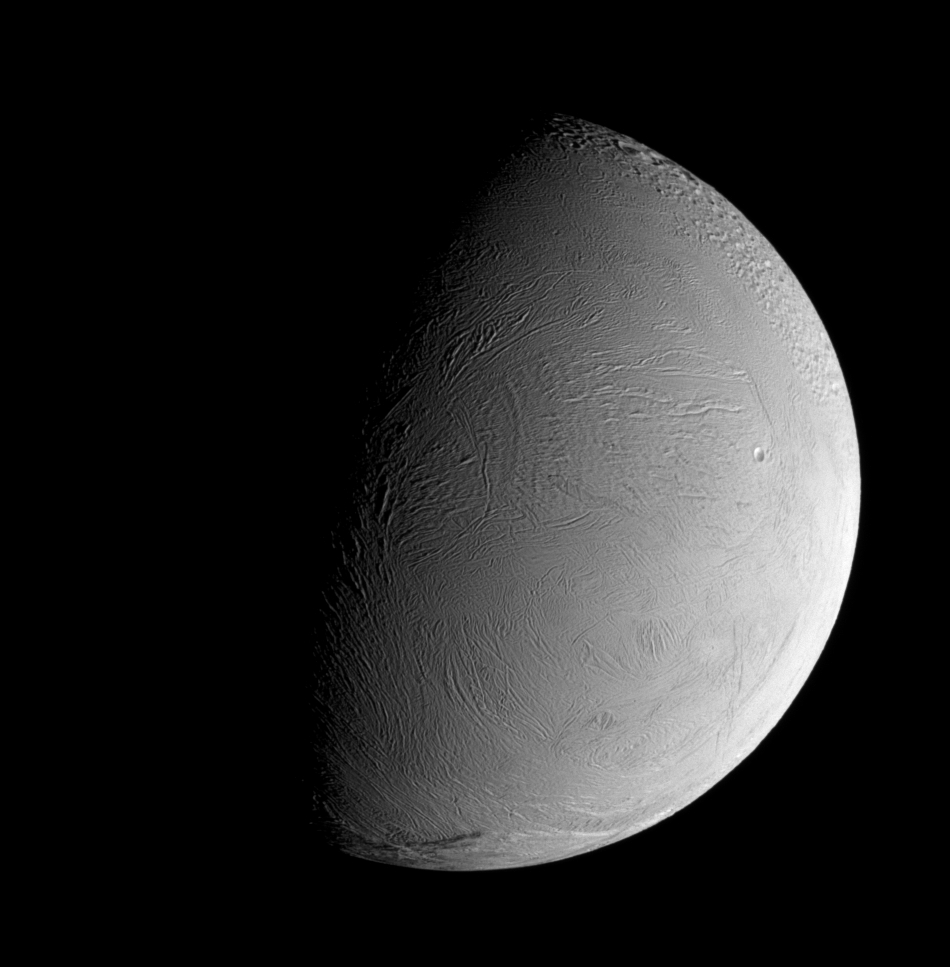

A Fresh Face

The leading hemisphere of Enceladus displays a remarkably fresh-looking surface in this recent Cassini view. At this resolution, only a few craters can be made out in this wrinkled region of the geologically active moon’s surface. A far more heavily cratered, and older, terrain region is visible to the northwest.

This view is centered on 15 degrees north latitude, 109 degrees west longitude. North on Enceladus (505 kilometers, or 314 miles across) is up.

The image was taken in visible light with the Cassini spacecraft narrow-angle camera on Sept. 30, 2007. The view was acquired at a distance of approximately 108,000 kilometers (67,000 miles) from Enceladus and at a Sun-Enceladus-spacecraft, or phase, angle of 75 degrees. Image scale is 646 meters (2,119 feet) per pixel.

The Cassini-Huygens mission is a cooperative project of NASA, the European Space Agency and the Italian Space Agency. The Jet Propulsion Laboratory, a division of the California Institute of Technology in Pasadena, manages the mission for NASA’s Science Mission Directorate, Washington, D.C. The Cassini orbiter and its two onboard cameras were designed, developed and assembled at JPL. The imaging operations center is based at the Space Science Institute in Boulder, Colo.

Credit: NASA/JPL/Space Science Institute